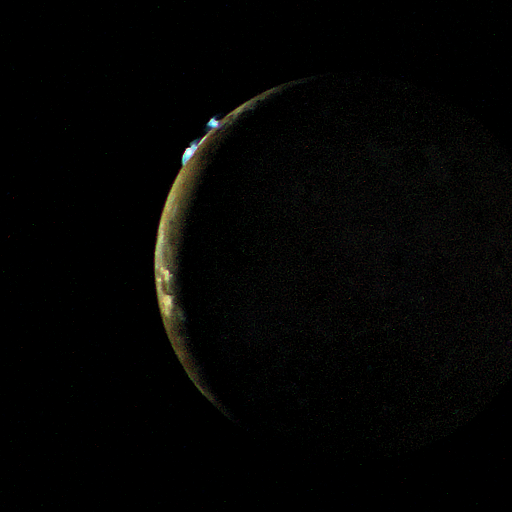

Io

Voyager 2 took this picture of Io on the evening of July 9, 1979, from a range of 1.2 million kilometers. On the limb of Io are two blue volcanic eruption plumes about 100 kilometers high. These two plumes were first seen by Voyager 1 in March, 1979, and are designated Plume 5 (upper) and Plume 6 (lower). They have apparently been erupting for a period of at least 4 months and probably longer. A total of six plumes have been seen by Voyager 2, all of which were first seen by Voyager 1. The largest plume viewed by Voyager 1 (Plume 1) is no longer erupting. Plume 4 was not viewed on the edge of the moon’s disc by Voyager 2 and therefore it is not known whether or not it is still erupting. This picture is one of a series taken to monitor the eruptions over a 6 hour period.

Credit: NASA/JPL